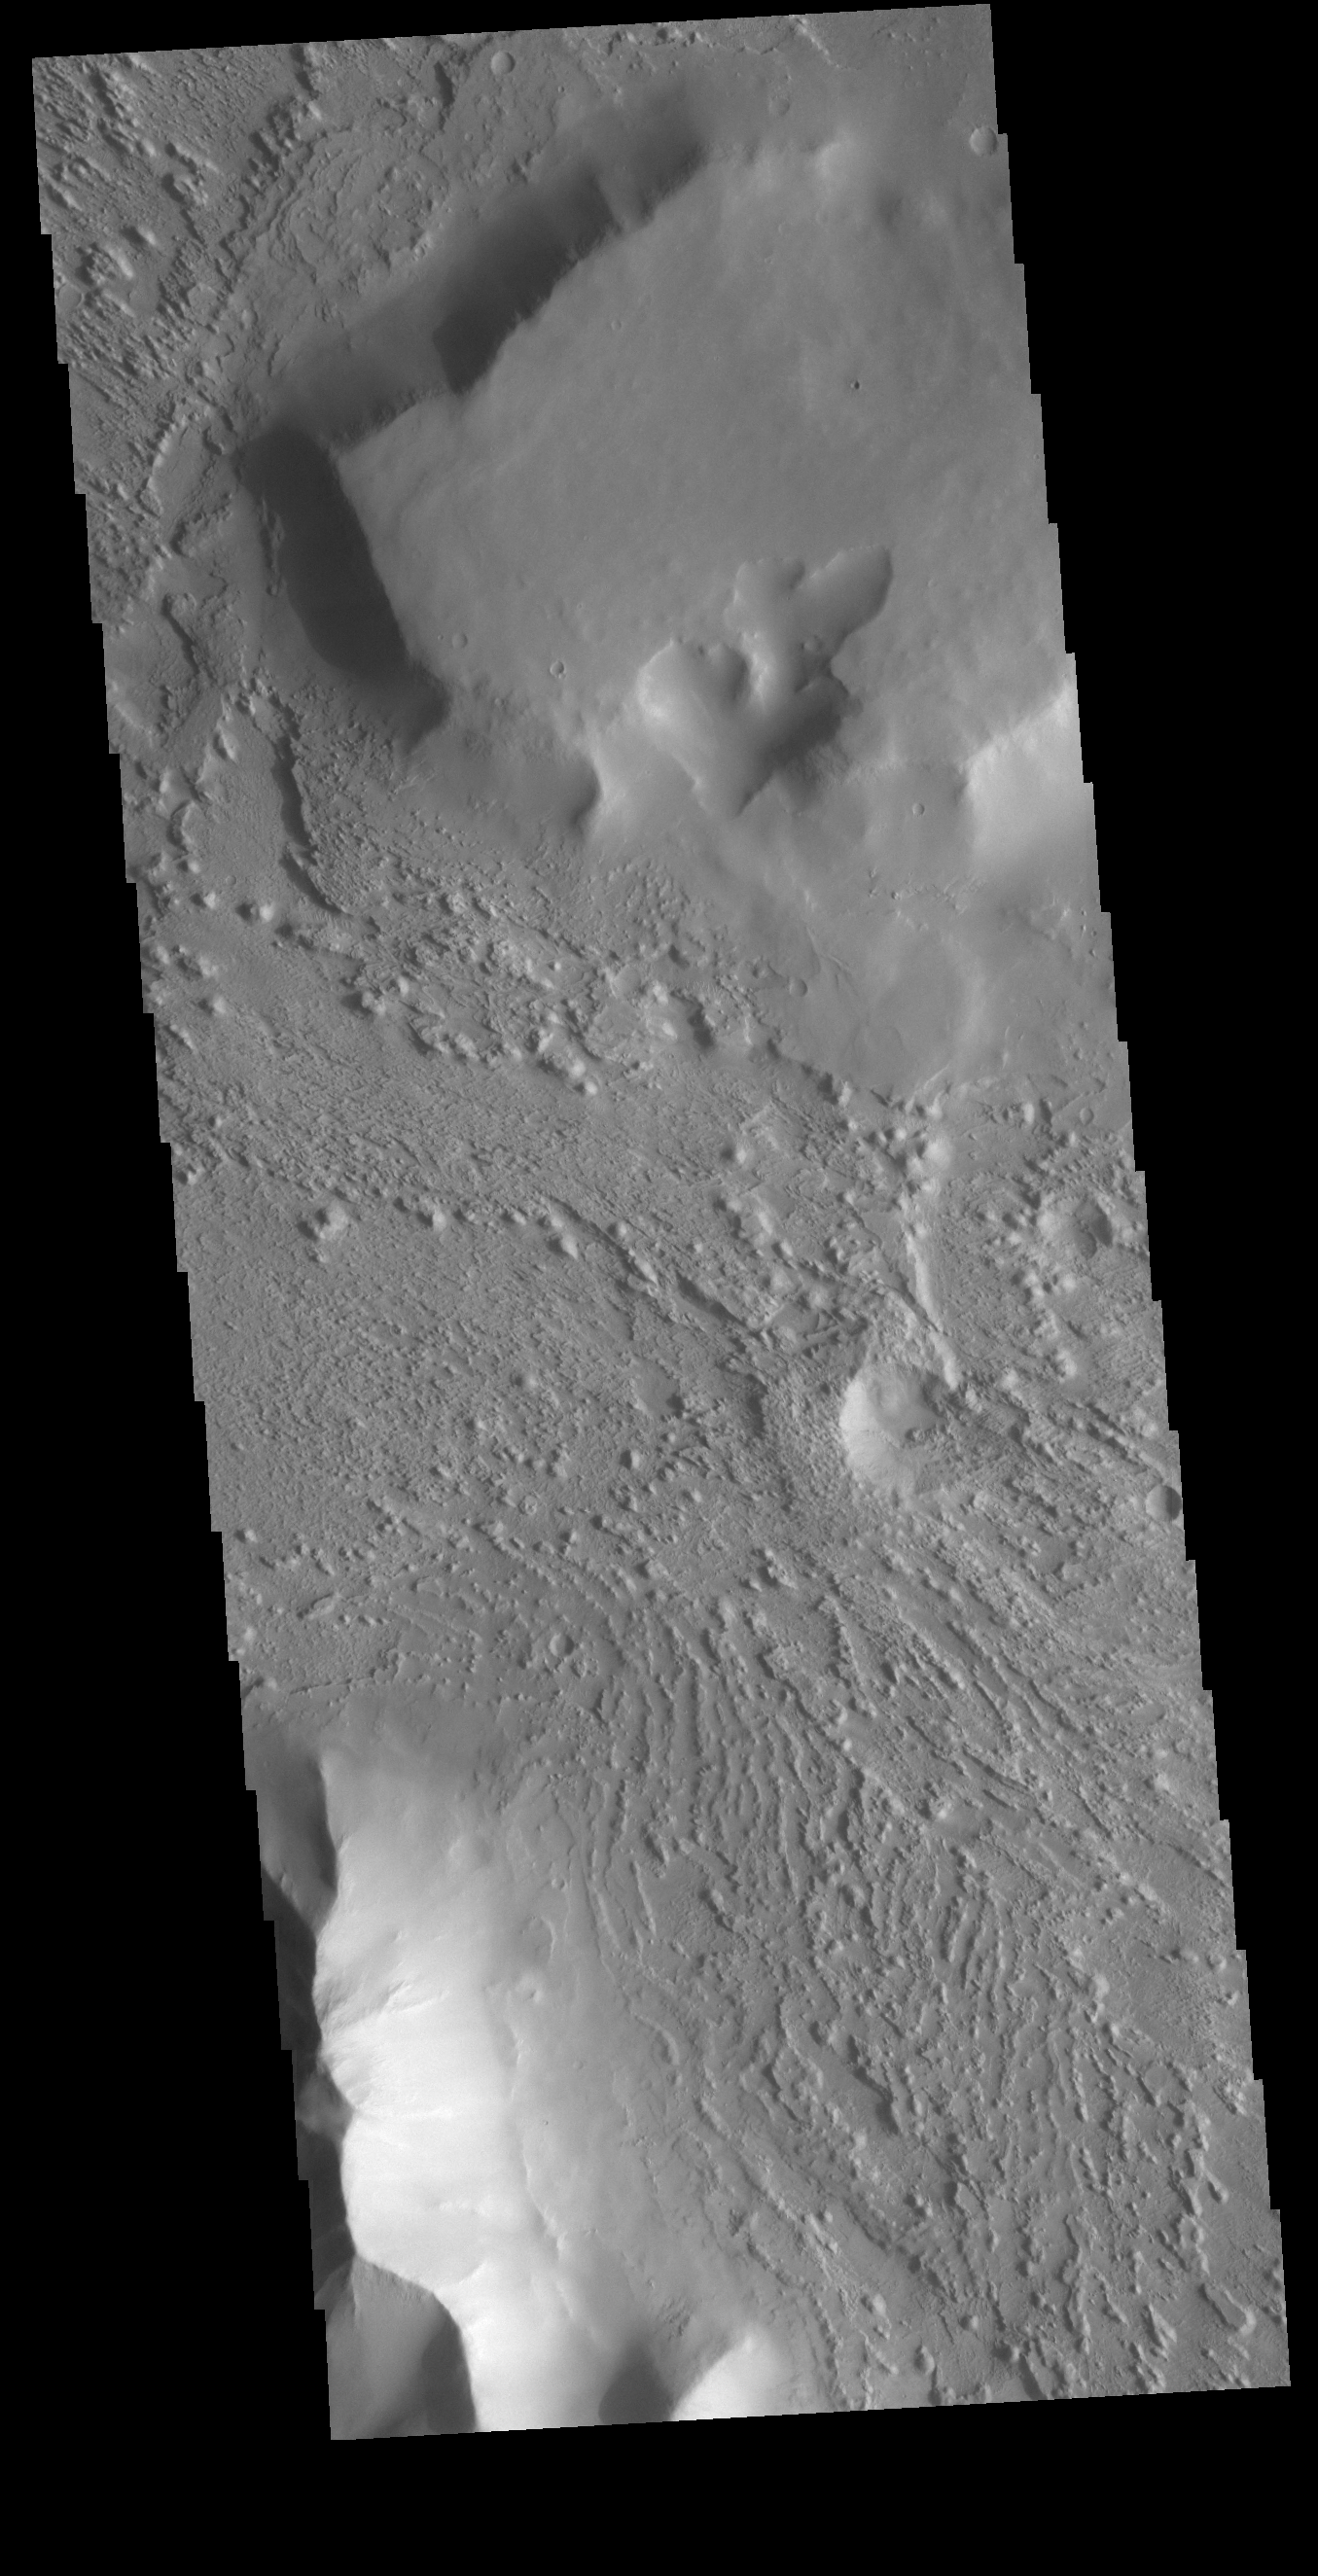

Wind Erosion

This VIS image is located between the uplands of Aeolis Mensae and Aeolis Planum. This region of the Martian surface is highly dissected by wind action. The surface materials are poorly cemented and easily eroded. It has been suggested that the surface is comprised of volcanic ash deposits, sourced from the Tharsis and Apollinaris volcanoes.

Credit: NASA/JPL-Caltech/ASU